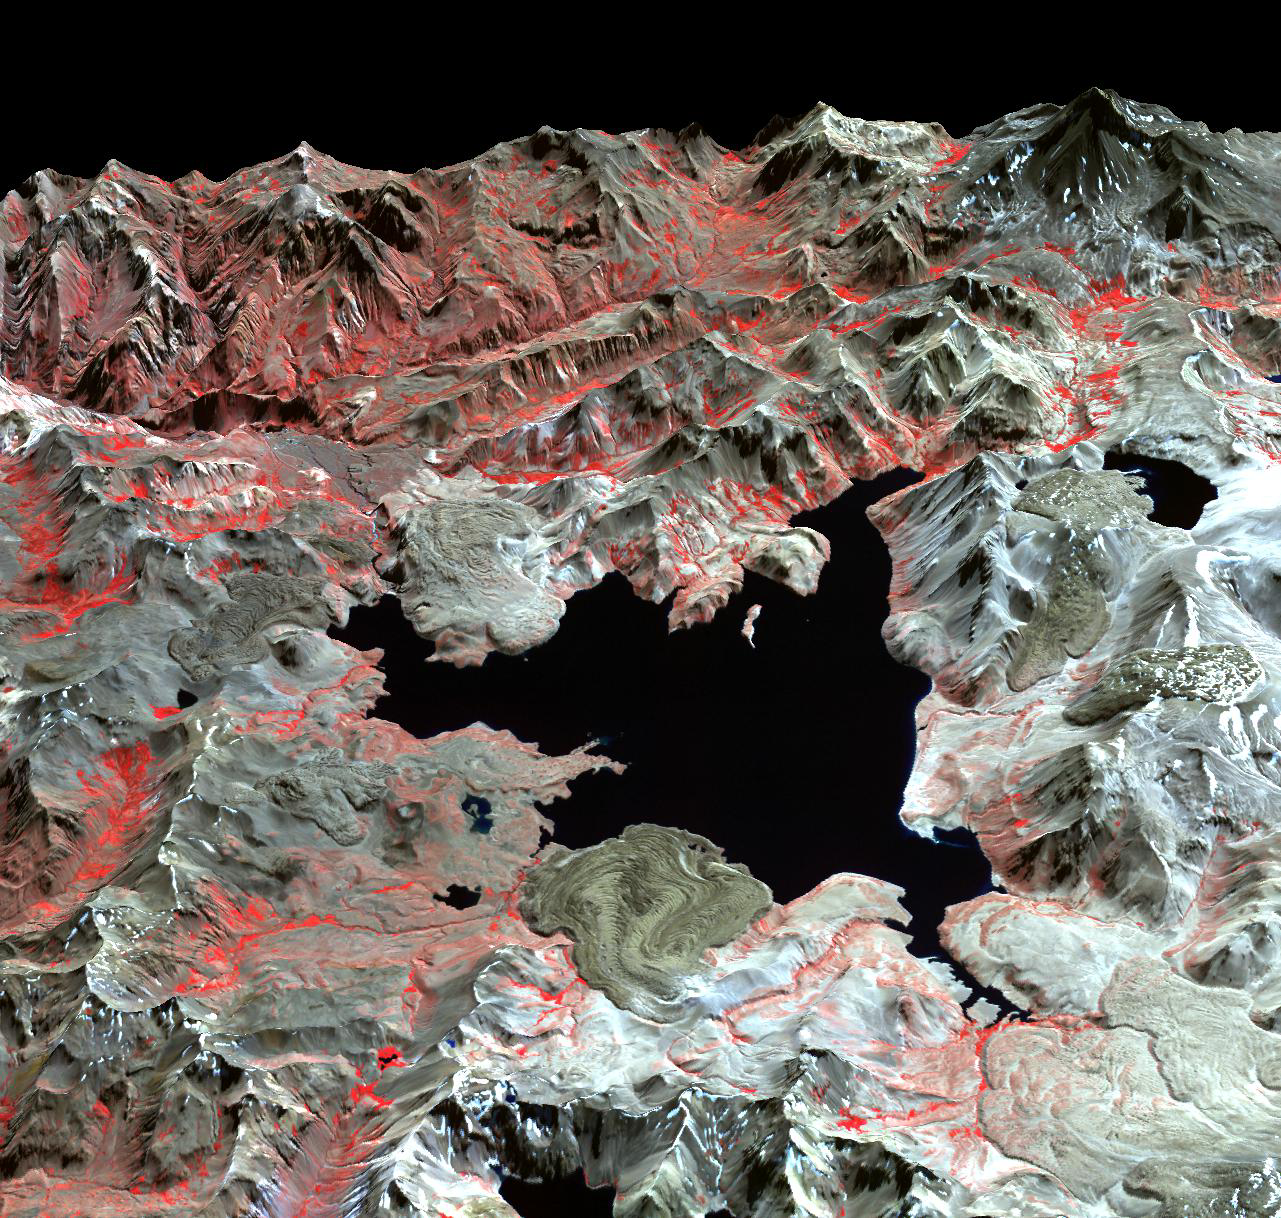

Maule Volcanic Field, Chile-Argentina

The Laguna del Maule volcanic field straddles the Andean range crest between Chile and Argentina. At least 36 eruptions have occurred in the last 10,000 years, from 24 vents surrounding the lake basin. Lava flows and pumice falls have been the typical eruptive products. The image was acquired April 9, 2003, and is located near 36 degrees south latitude, 71 degrees west longitude.

With its 14 spectral bands from the visible to the thermal infrared wavelength region and its high spatial resolution of 15 to 90 meters (about 50 to 300 feet), ASTER images Earth to map and monitor the changing surface of our planet. ASTER is one of five Earth-observing instruments launched Dec. 18, 1999, on Terra. The instrument was built by Japan’s Ministry of Economy, Trade and Industry. A joint U.S./Japan science team is responsible for validation and calibration of the instrument and data products.

The broad spectral coverage and high spectral resolution of ASTER provides scientists in numerous disciplines with critical information for surface mapping and monitoring of dynamic conditions and temporal change. Example applications are: monitoring glacial advances and retreats; monitoring potentially active volcanoes; identifying crop stress; determining cloud morphology and physical properties; wetlands evaluation; thermal pollution monitoring; coral reef degradation; surface temperature mapping of soils and geology; and measuring surface heat balance.

The U.S. science team is located at NASA’s Jet Propulsion Laboratory, Pasadena, Calif. The Terra mission is part of NASA’s Science Mission Directorate, Washington, D.C.

Credit: NASA/GSFC/METI/ERSDAC/JAROS, and U.S./Japan ASTER Science Team